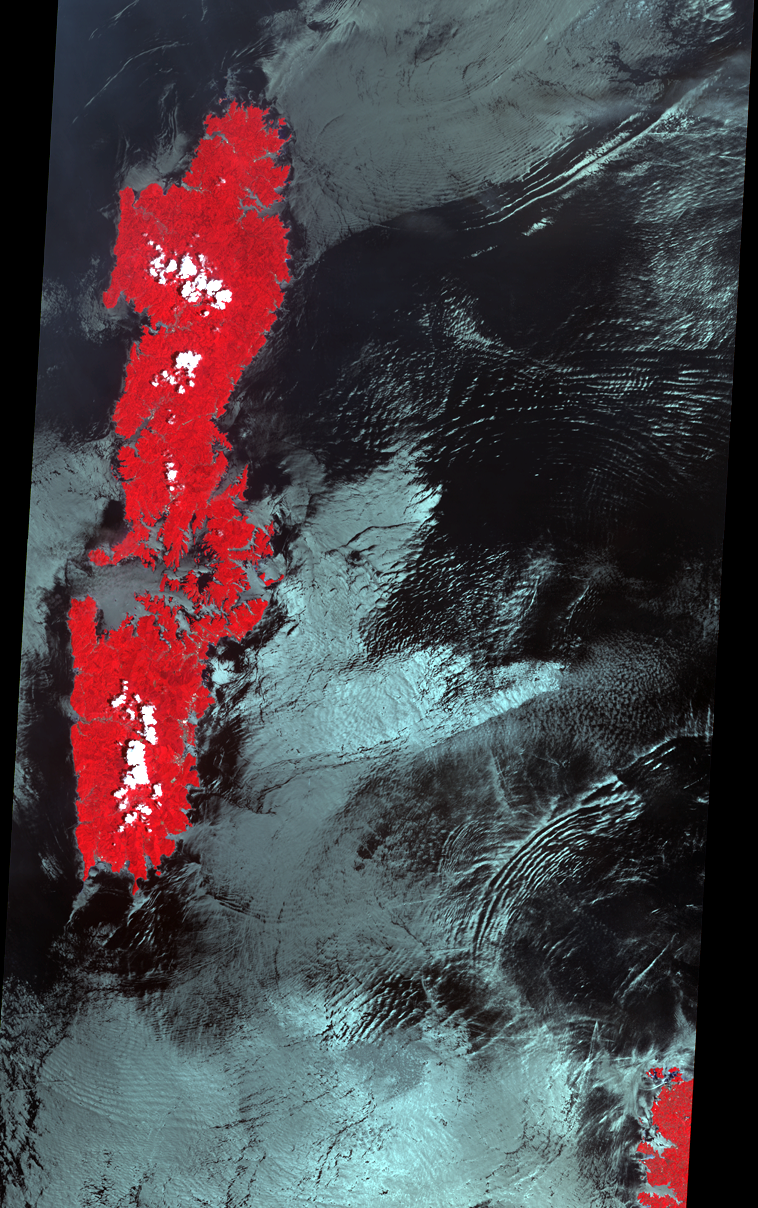

Internal Ocean Waves

Internal waves are waves that travel within the interior of a fluid. The waves propagate at the interface or boundary between two layers with sharp density differences, such as temperature. They occur wherever strong tides or currents and stratification occur in the neighborhood of irregular topography. They can propagate for several hundred kilometers. The ASTER false-color VNIR image off the island of Tsushima in the Korea Strait shows the signatures of several internal wave packets, indicating a northern propagation direction.

With its 14 spectral bands from the visible to the thermal infrared wavelength region, and its high spatial resolution of 15 to 90 meters (about 50 to 300 feet), ASTER images Earth to map and monitor the changing surface of our planet.

ASTER is one of five Earth-observing instruments launched December 18, 1999, on NASA’s Terra satellite. The instrument was built by Japan’s Ministry of Economy, Trade and Industry. A joint U.S./Japan science team is responsible for validation and calibration of the instrument and the data products.

The broad spectral coverage and high spectral resolution of ASTER provides scientists in numerous disciplines with critical information for surface mapping, and monitoring of dynamic conditions and temporal change. Example applications are: monitoring glacial advances and retreats; monitoring potentially active volcanoes; identifying crop stress; determining cloud morphology and physical properties; wetlands evaluation; thermal pollution monitoring; coral reef degradation; surface temperature mapping of soils and geology; and measuring surface heat balance.

The U.S. science team is located at NASA’s Jet Propulsion Laboratory, Pasadena, Calif. The Terra mission is part of NASA’s Science Mission Directorate.

Size: 60 by 120 kilometers (37.2 by 74.4 miles)
Location: 34.6 degrees North latitude, 129.5 degrees East longitude
Orientation: North at top
Image Data: ASTER bands 3, 2, and 1
Original Data Resolution: 90 meters (295 feet)
Dates Acquired: July 4, 2000

Credit: NASA/GSFC/METI/ERSDAC/JAROS, and U.S./Japan ASTER Science Team